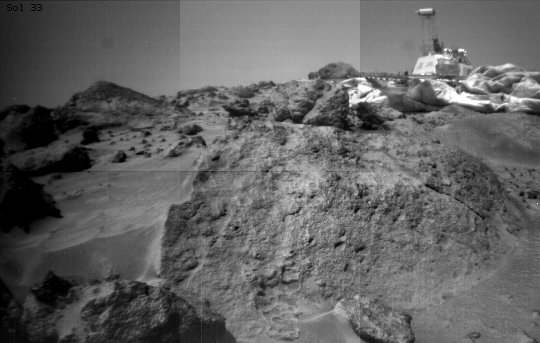

Pitted Rock Named “Ender”

This image was taken by the Sojourner rover’s right front camera on Sol 33. The rock in the foreground, nicknamed “Ender,” is pitted and marked by a subtle horizontal texture. The bright material on the top of the rock is probably wind-deposited dust. The Pathfinder Lander is seen in the distance at right. The lander camera is the cylindrical object on top of the deployed mast.

Mars Pathfinder is the second in NASA’s Discovery program of low-cost spacecraft with highly focused science goals. The Jet Propulsion Laboratory, Pasadena, CA, developed and managed the Mars Pathfinder mission for NASA’s Office of Space Science, Washington, D.C. JPL is a division of the California Institute of Technology (Caltech).

Photojournal note: Sojourner spent 83 days of a planned seven-day mission exploring the Martian terrain, acquiring images, and taking chemical, atmospheric and other measurements. The final data transmission received from Pathfinder was at 10:23 UTC on September 27, 1997. Although mission managers tried to restore full communications during the following five months, the successful mission was terminated on March 10, 1998.

Credit: NASA/JPL